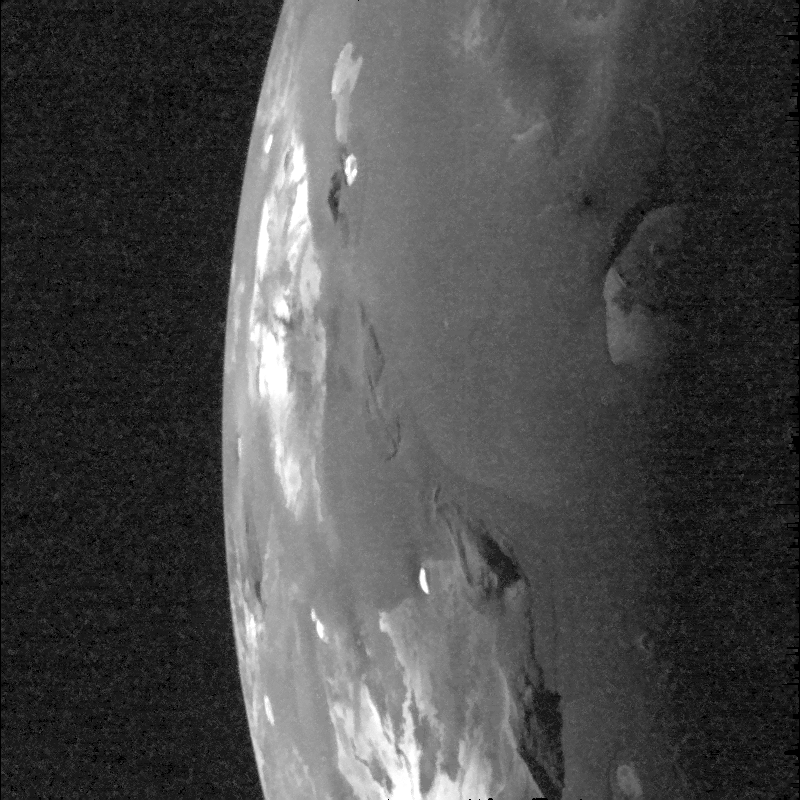

Galileo’s Best View of Loki Volcano on Io

Light from the setting Sun falls across the Loki volcanic region on Jupiter’s moon Io in this image taken by NASA’s Galileo spacecraft on Oct. 16, 2001.

The image was taken to examine the relative depths and heights of features in the region. The Sun illuminates the surface from the right. Galileo’s camera caught the large volcanic crater, or “patera” of Loki near the boundary between night and day. The image also shows several smaller craters plus shadows cast by the high peaks of several mountains.

Shadows cast by the low sun should reveal any topography associated with Loki, such as a plateau in the center of the patera or high patera walls. The near absence of shadows in this region surprised Galileo scientists, as they had expected much more pronounced topography near Loki.

Another surprising aspect of this image is that features that have been black in previous Voyager and Galileo images of Loki, such as the dark lava flows inside the patera, are here brighter than their surroundings. The best explanation is that the shiny, glassy surfaces of chilled lava flows look extremely dark when the Sun is directly overhead, but they reflect the Sun’s light comparatively well when it shines at a low angle, in a similar manner to the reflective surfaces of bodies of water. Other volcanic paterae in this image show the same unusual reflectance as seen at Loki. Some of them are being viewed at such an angle that these reflections from lava flows are the brightest features in the image. This image tells us that lava flows on Io chill quickly and form glassy surfaces, not unlike recently cooled lava flows in Hawaii.

The image has a resolution of 1.1 kilometers (0.7 miles) per picture element. North is to the top of the picture.

The Jet Propulsion Laboratory, a division of the California Institute of Technology in Pasadena, manages the Galileo mission for NASA’s Office of Space Science, Washington, D.C.

Credit: NASA/JPL/University of Arizona